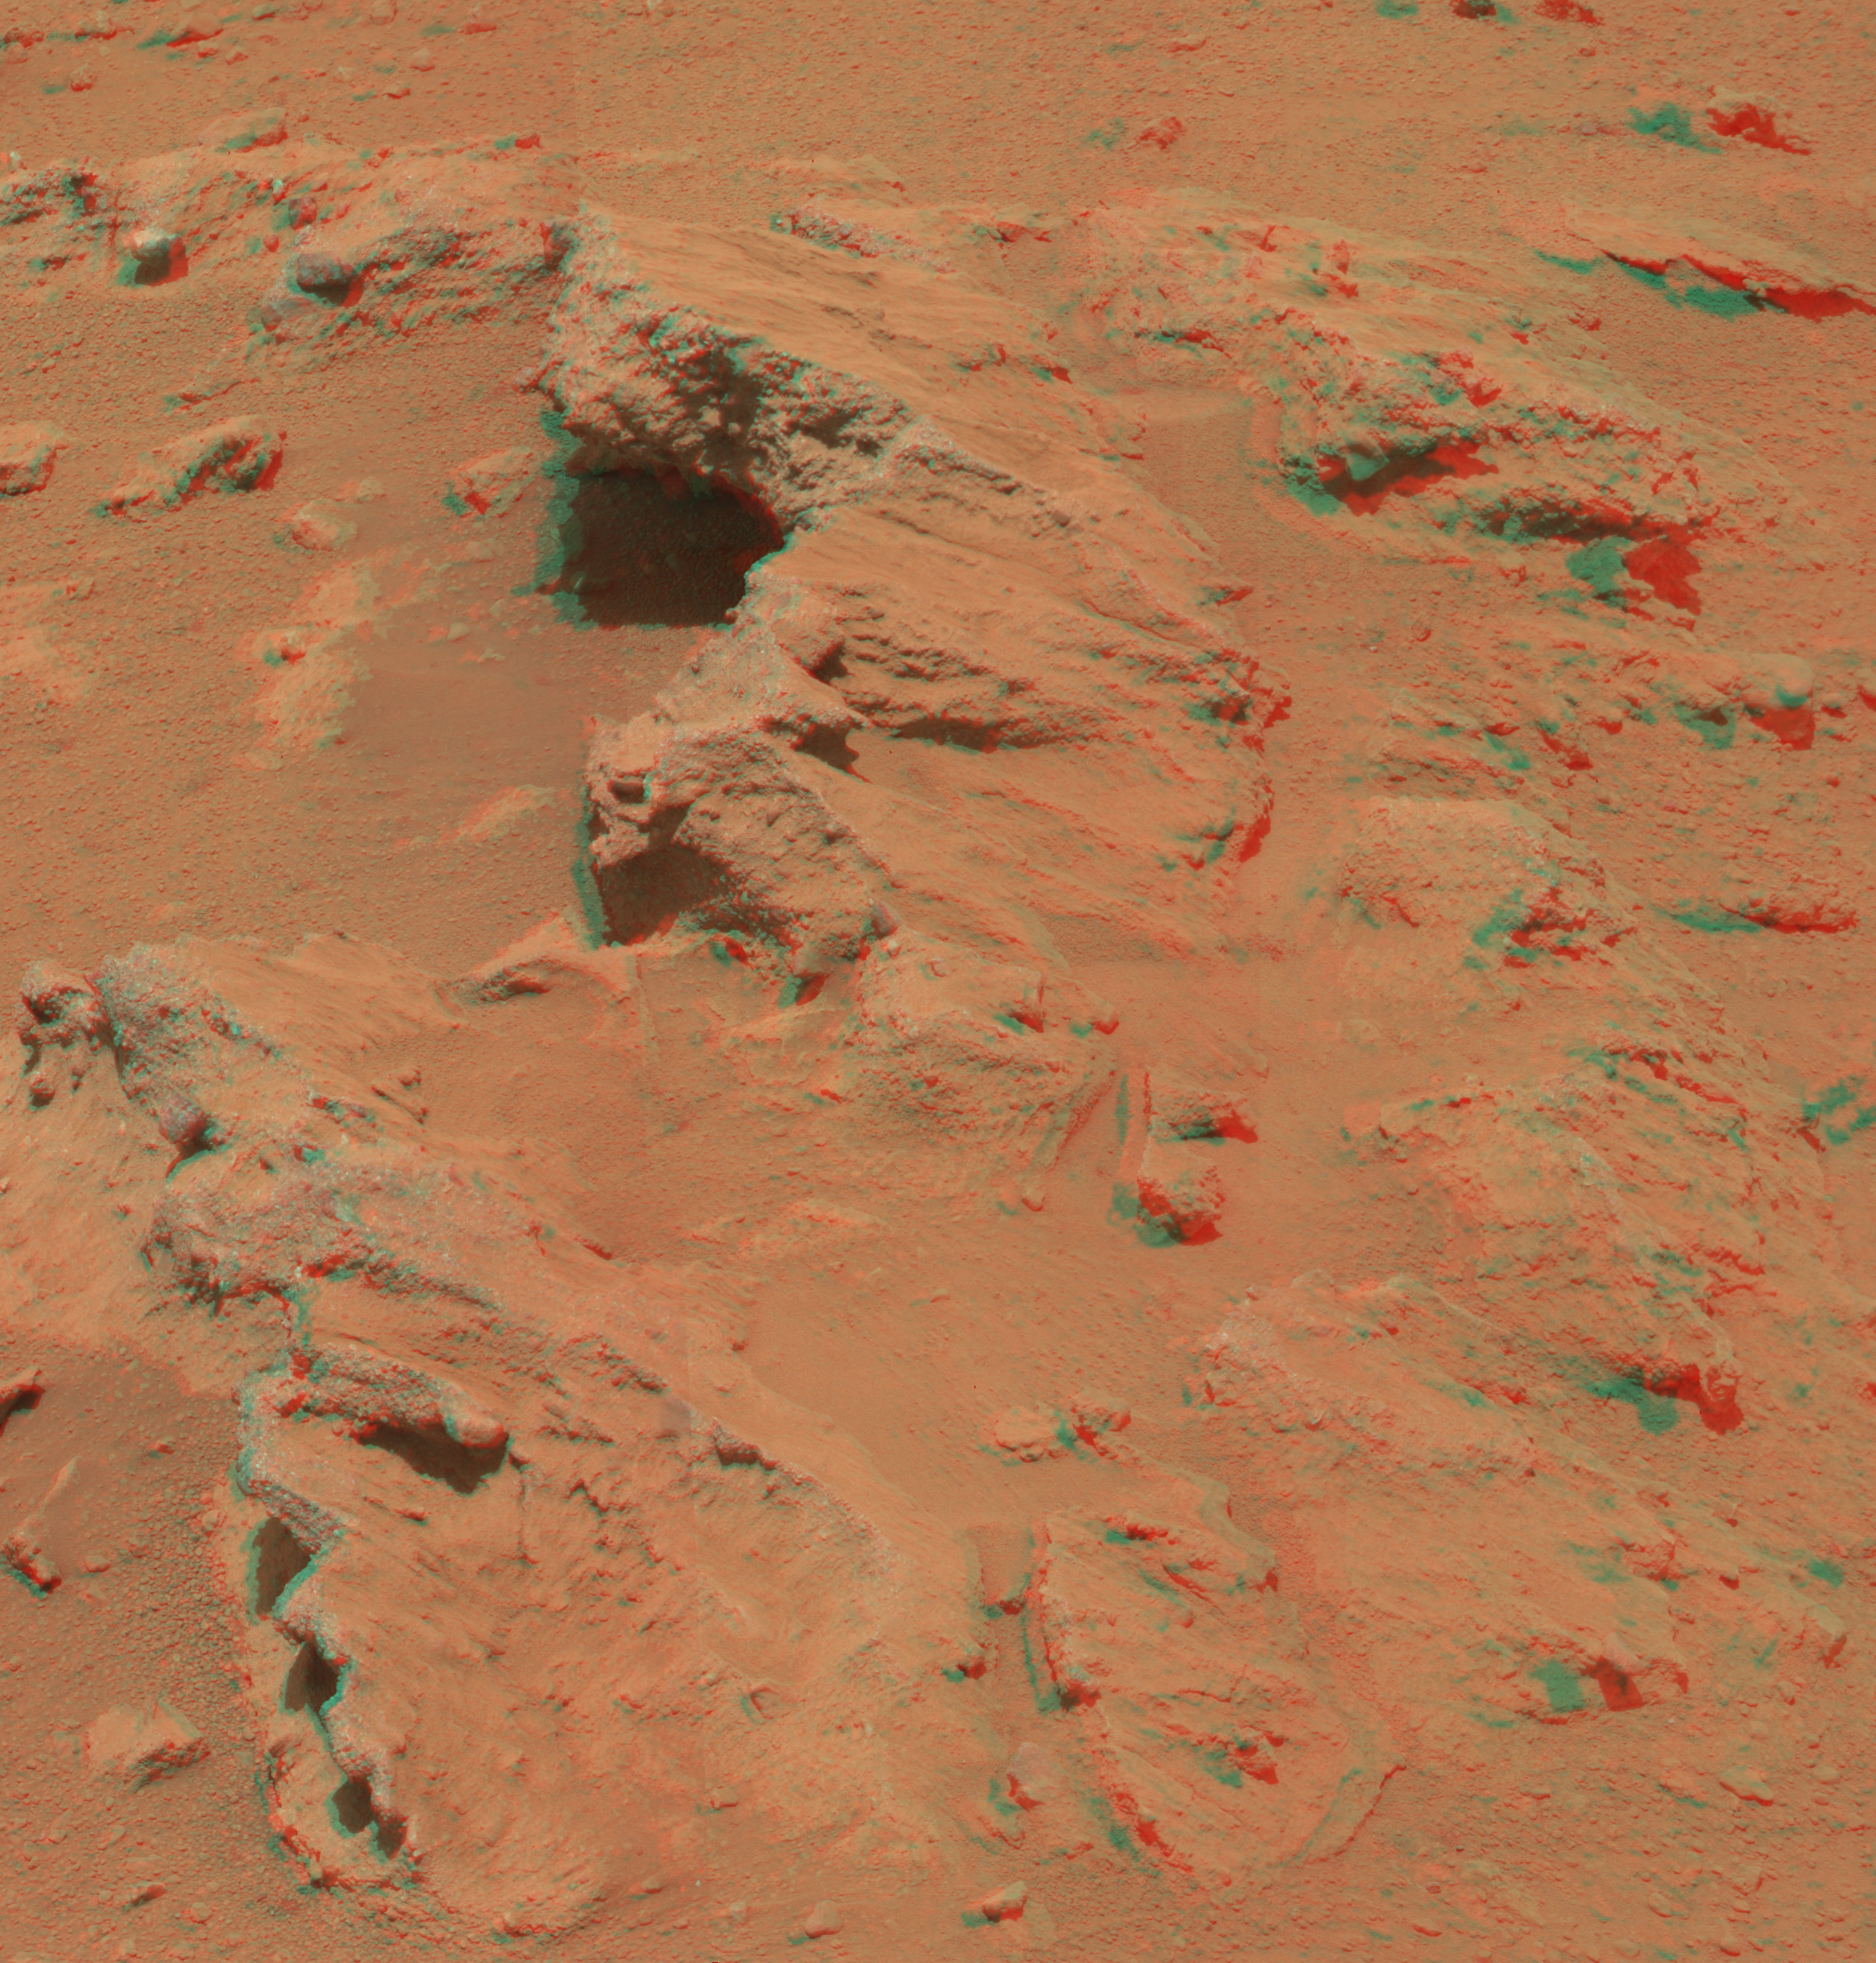

Martian Streambed Evidence Rock in 3-D

This stereo image from the Mast Camera (Mastcam) on NASA’s Mars rover Curiosity shows a rock outcrop called “Hottah,” cited as evidence for vigorous flow of water in a long-ago Martian stream. The scene covers an area roughly 1 yard or meter across at the near edge. It appears three-dimensional when viewed through red-blue glasses with the red lens on the left.

Curiosity found evidence for an ancient, flowing stream on Mars at a few sites, including this outcrop named after Hottah Lake in Canada. It may look like a broken sidewalk, but this geological feature on Mars is actually exposed bedrock made up of smaller fragments cemented together, or what geologists call a sedimentary conglomerate. Scientists theorize that the bedrock was disrupted in the past, giving it the tilted angle, most likely via impacts from meteorites.

The key evidence for the ancient stream comes from the size and rounded shape of the gravel in and around the bedrock. Hottah has pieces of gravel embedded in it, called clasts, up to a couple inches (few centimeters) in size and located within a matrix of sand-sized material. Some of the clasts are round in shape, leading the science team to conclude they were transported by a vigorous flow of water. The grains are too large to have been moved by wind. Erosion of the outcrop results in gravel clasts that protrude from the outcrop and ultimately fall onto the ground, creating the gravel pile at left.

Curiosity’s Mastcam acquired component images of this scene on the 39th Martian day, or sol, of the mission (Sept. 14, 2012 PDT/Sept. 15 GMT). Mastcam has two cameras, a telephoto right eye (Mastcam 100) with a 100-millimeter-focal-length lens, and a moderately wide-angle left eye (Mastcam 34) with a 34-millimeter lens. This stereo image combines images from each eye. A right-eye-only version of the scene is at PIA16156.

Credit: NASA/JPL-Caltech/MSSS